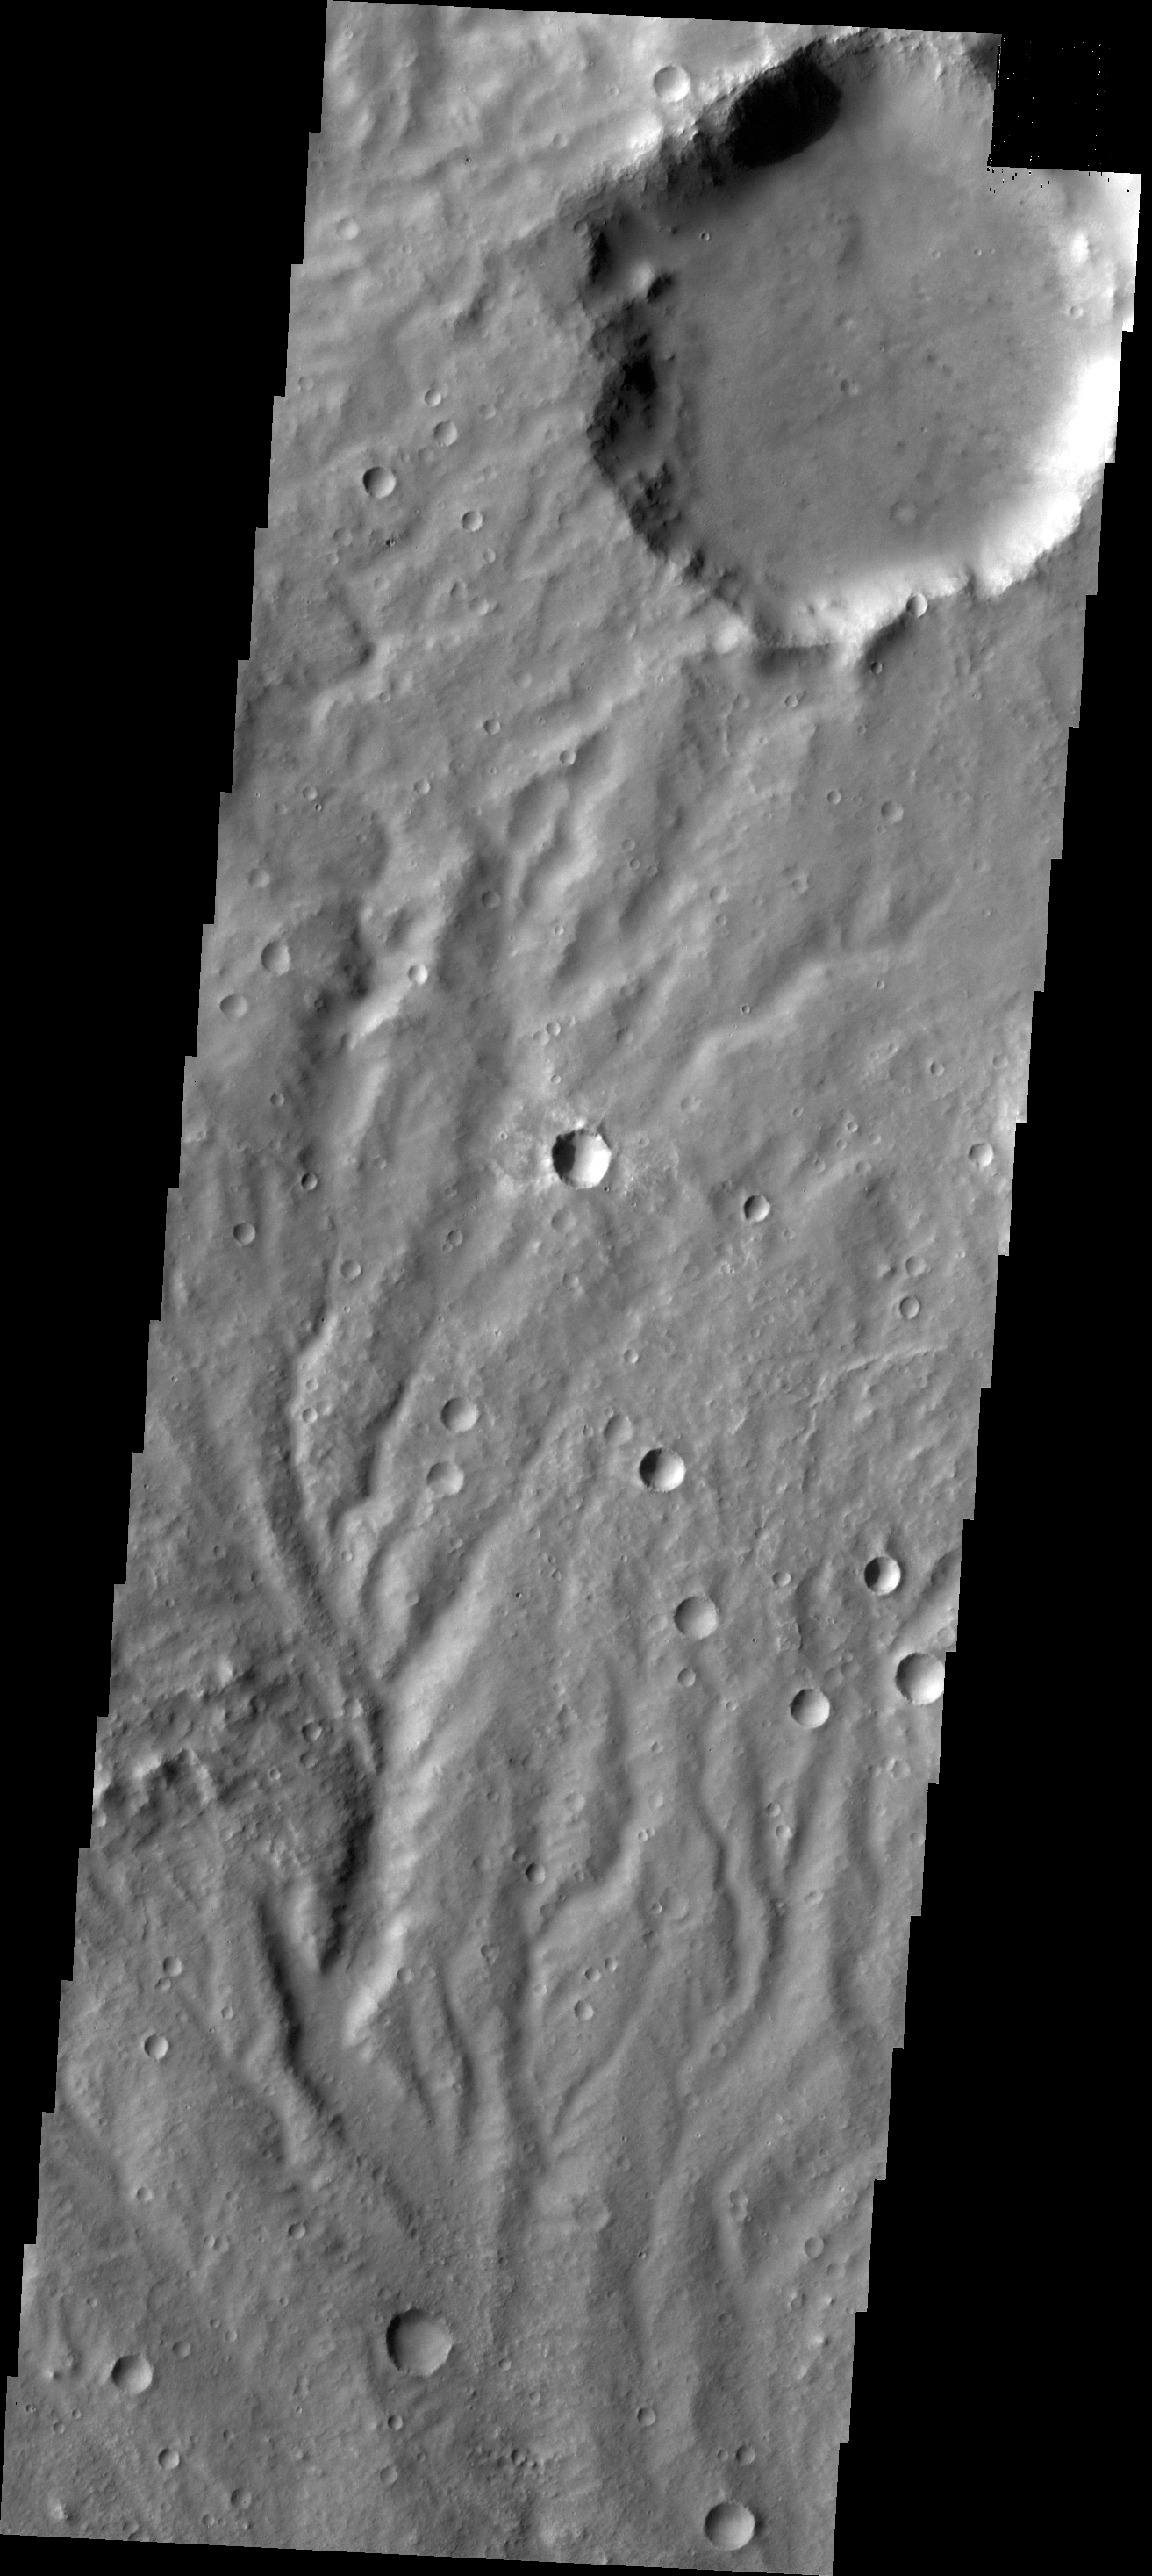

Channels

The channels in this image are dissecting a slope near Huygens Crater.

Credit: NASA/JPL/ASU